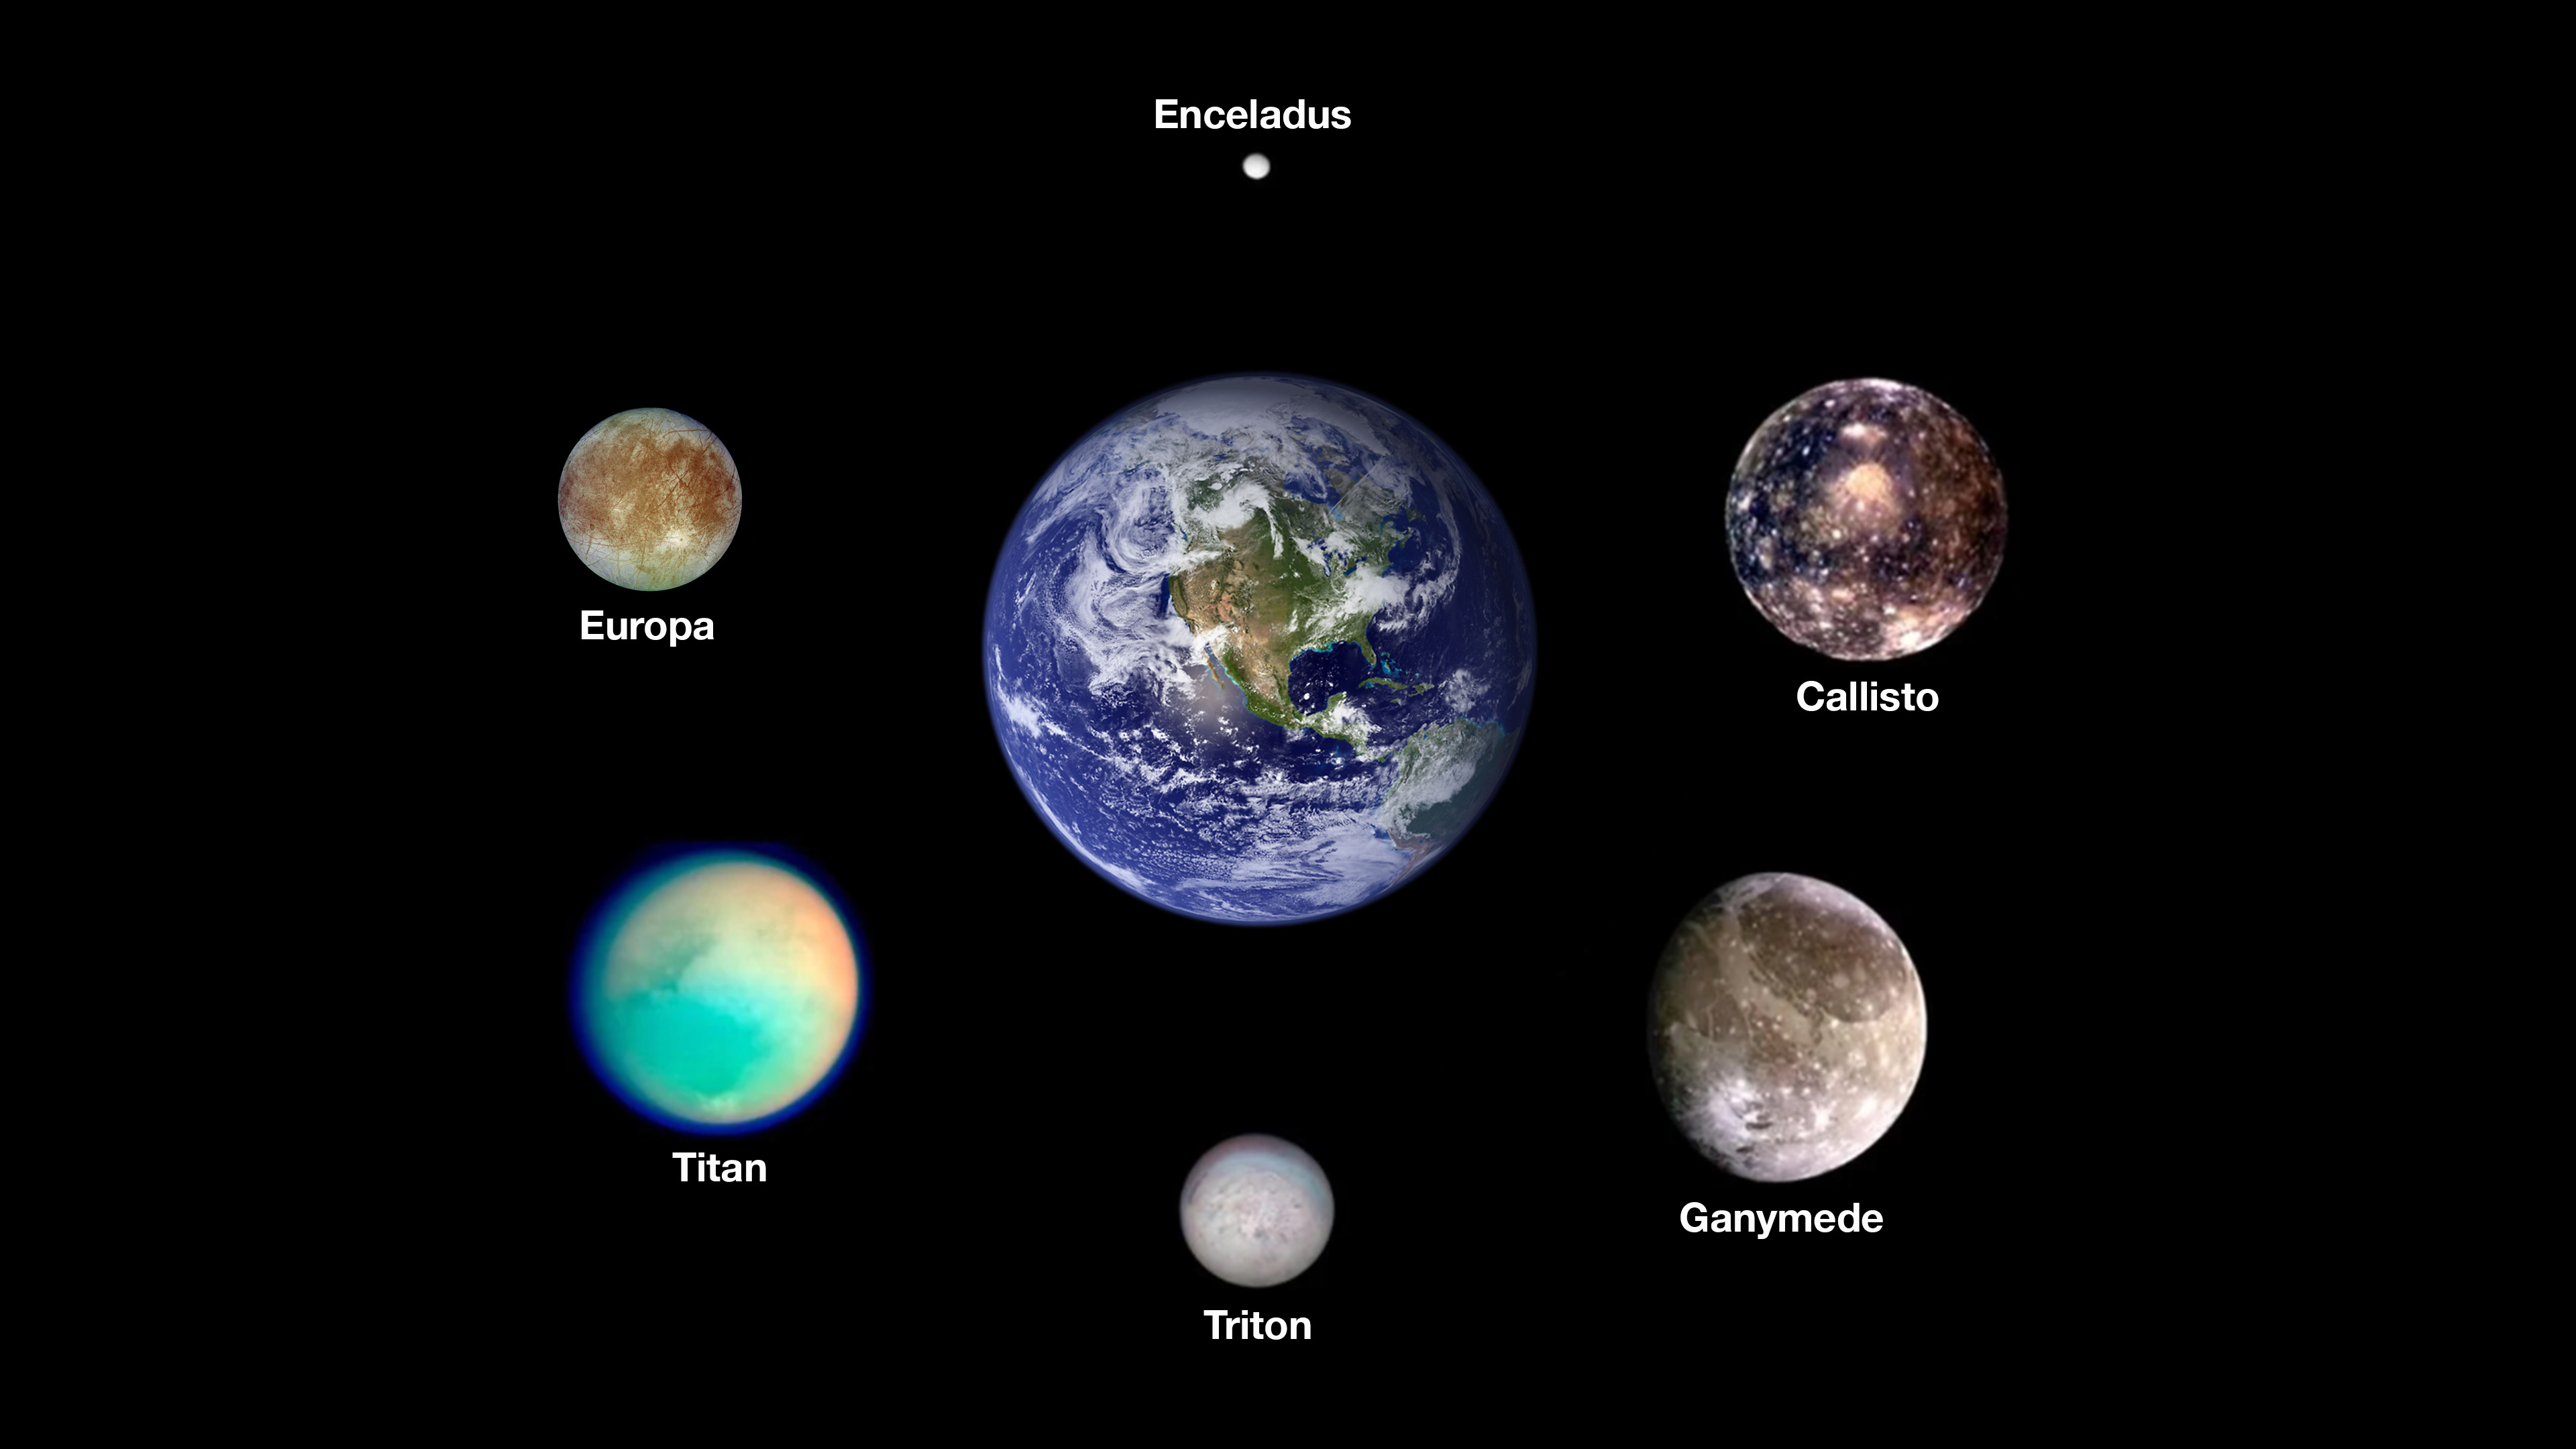

Icy Moons in Our Solar System That May Have Oceans Now

Scientists think six icy moons in our solar system may currently host oceans of liquid water beneath their outer surfaces. Arranged around Earth are images from NASA spacecraft of, clockwise from the top, Saturn’s moon Enceladus, Jupiter’s moons Callisto and Ganymede, Neptune’s moon Triton, Saturn’s moon Titan, and Jupiter’s moon Europa, the target of NASA’s Europa Clipper mission. The worlds here are shown to scale.

The images of the Saturnian moons were taken by NASA’s Cassini mission. The images of the Jovian moons were taken by NASA’s Galileo mission. The image of Triton was taken by NASA’s Voyager 2 mission. The image of Earth was stitched together using months of satellite-based observations, mostly using data from the Moderate Resolution Imaging Spectroradiometer (MODIS) on NASA’s Terra satellite.

Credit: NASA/JPL-Caltech/Space Science Institute/University of Arizona/DLR